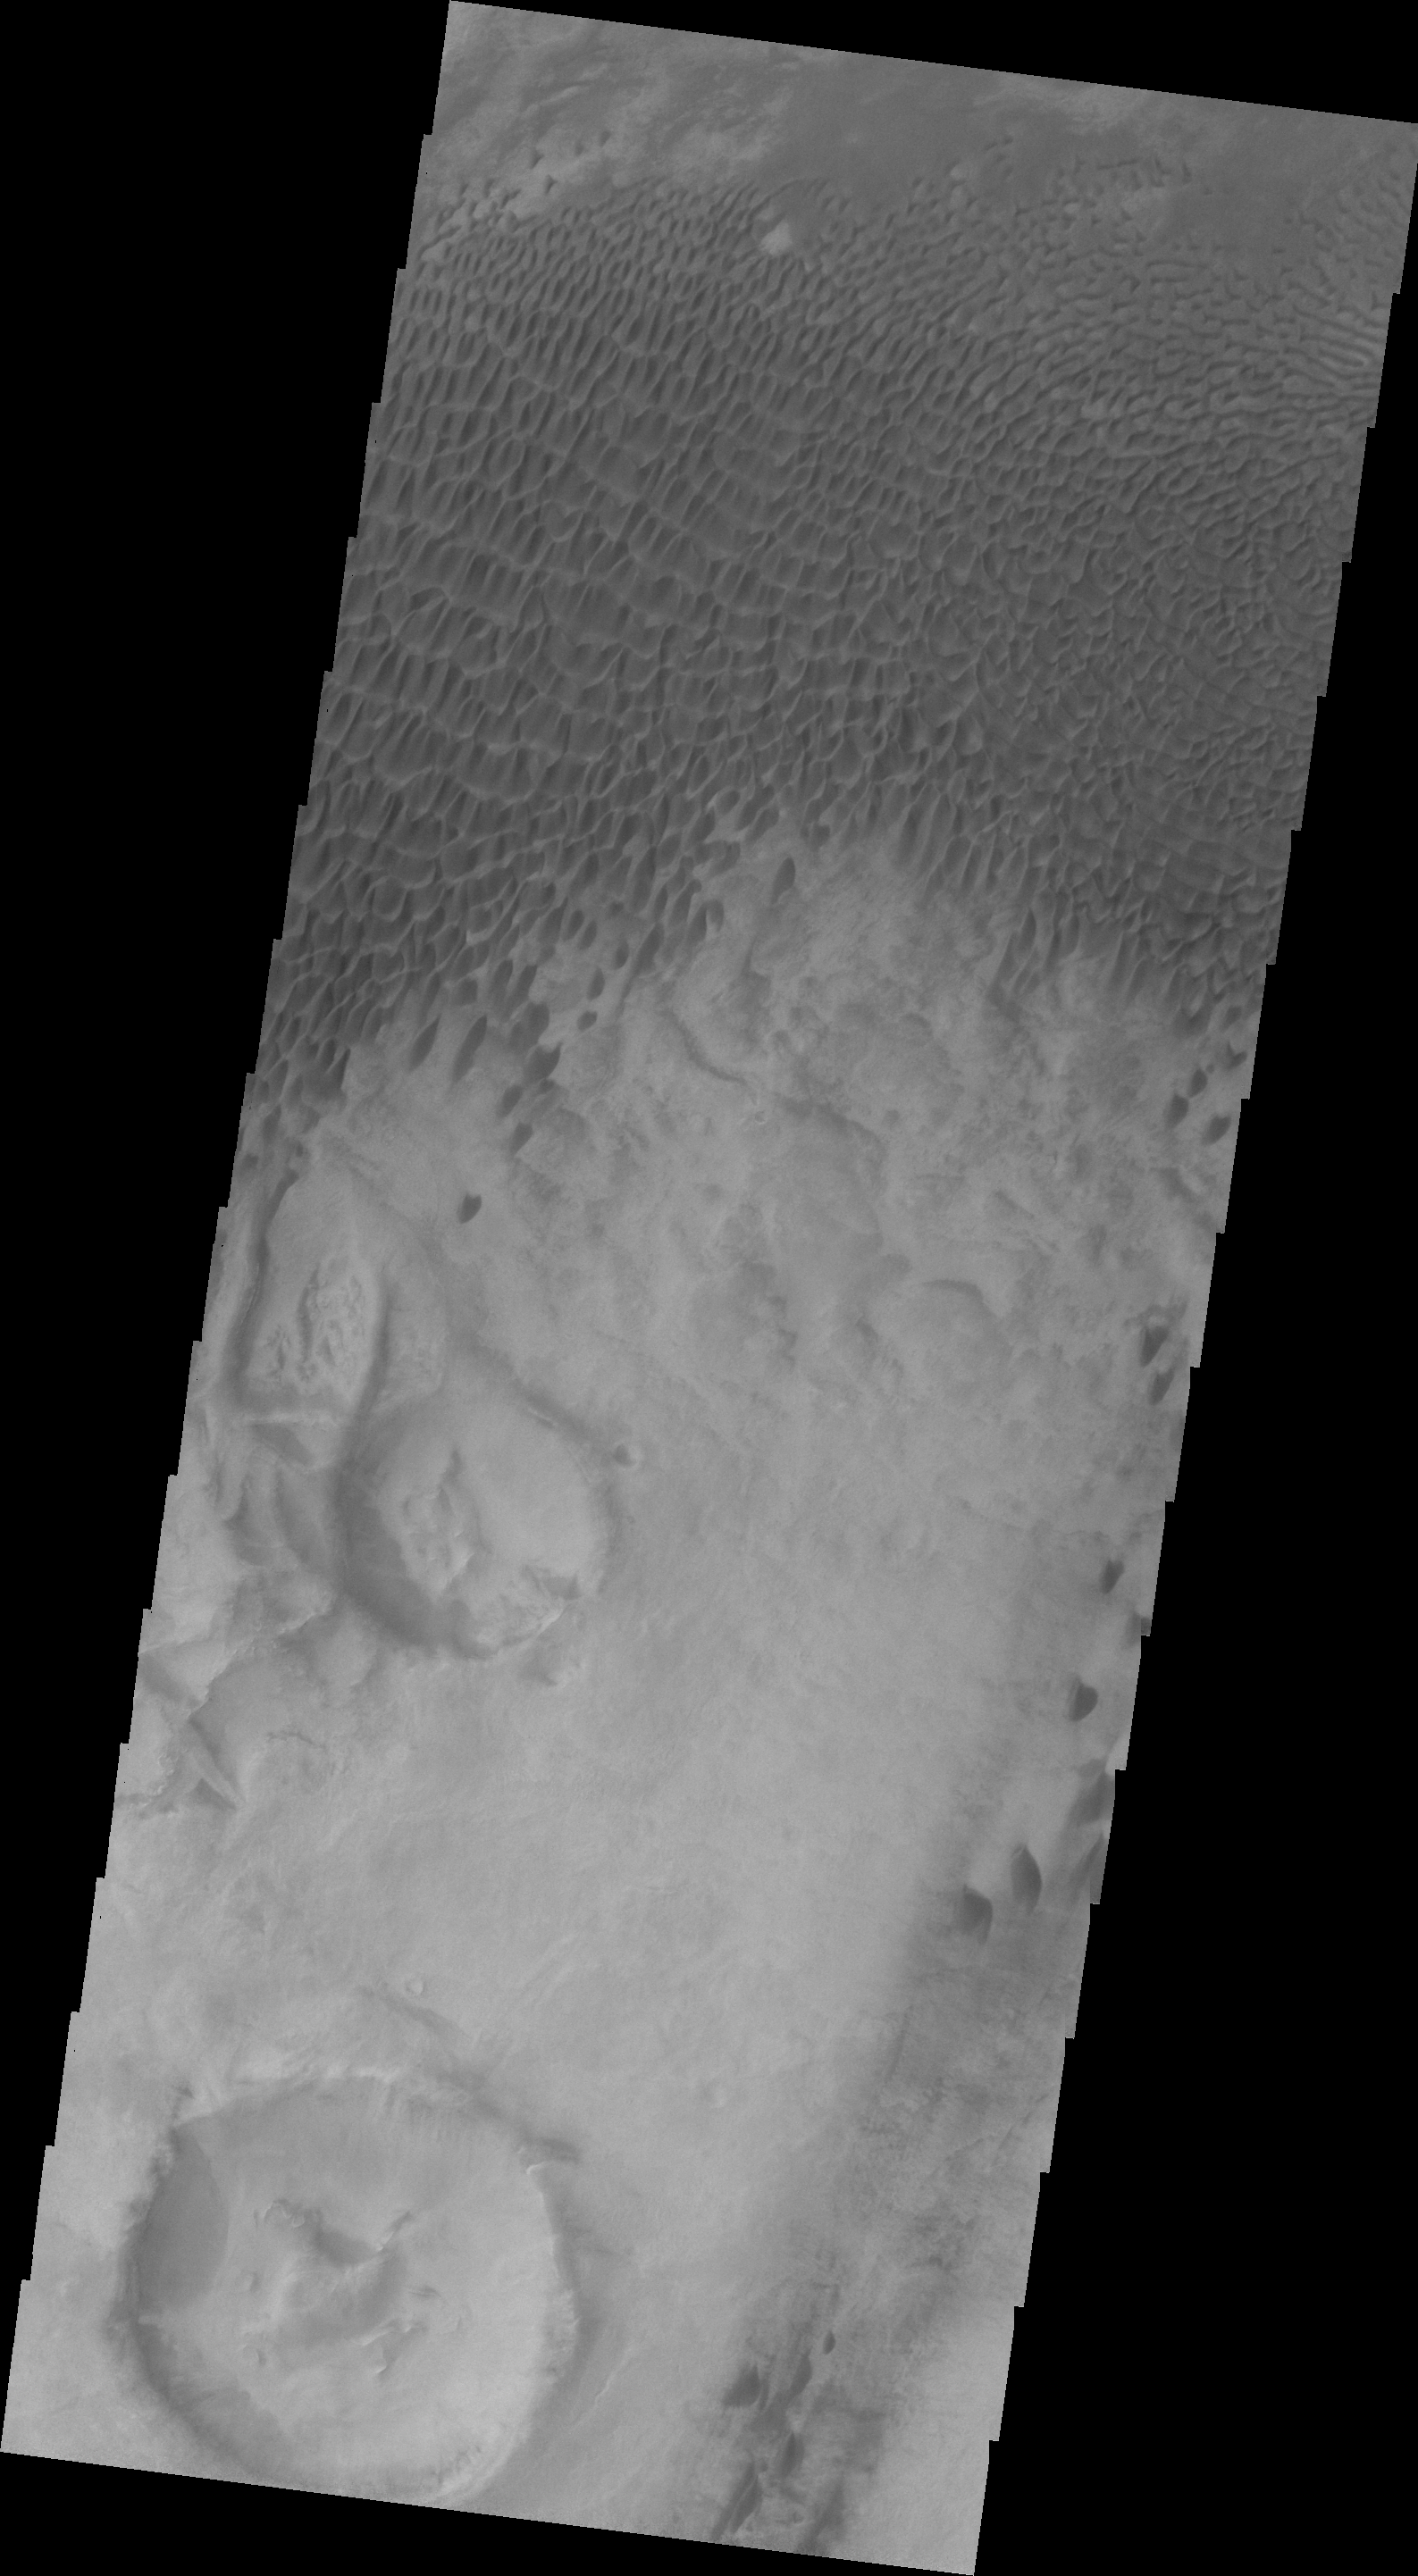

Dunes in Aonia Terra

This VIS image shows dunes in Aonia Terra.

Image information: VIS instrument. Latitude -49.9N, Longitude 293.3E. 20 meter/pixel resolution.

Please see the THEMIS Data Citation Note for details on crediting THEMIS images.

Note: this THEMIS visual image has not been radiometrically nor geometrically calibrated for this preliminary release. An empirical correction has been performed to remove instrumental effects. A linear shift has been applied in the cross-track and down-track direction to approximate spacecraft and planetary motion. Fully calibrated and geometrically projected images will be released through the Planetary Data System in accordance with Project policies at a later time.

NASA’s Jet Propulsion Laboratory manages the 2001 Mars Odyssey mission for NASA’s Office of Space Science, Washington, D.C. The Thermal Emission Imaging System (THEMIS) was developed by Arizona State University, Tempe, in collaboration with Raytheon Santa Barbara Remote Sensing. The THEMIS investigation is led by Dr. Philip Christensen at Arizona State University. Lockheed Martin Astronautics, Denver, is the prime contractor for the Odyssey project, and developed and built the orbiter. Mission operations are conducted jointly from Lockheed Martin and from JPL, a division of the California Institute of Technology in Pasadena.

Credit: NASA/JPL/ASU